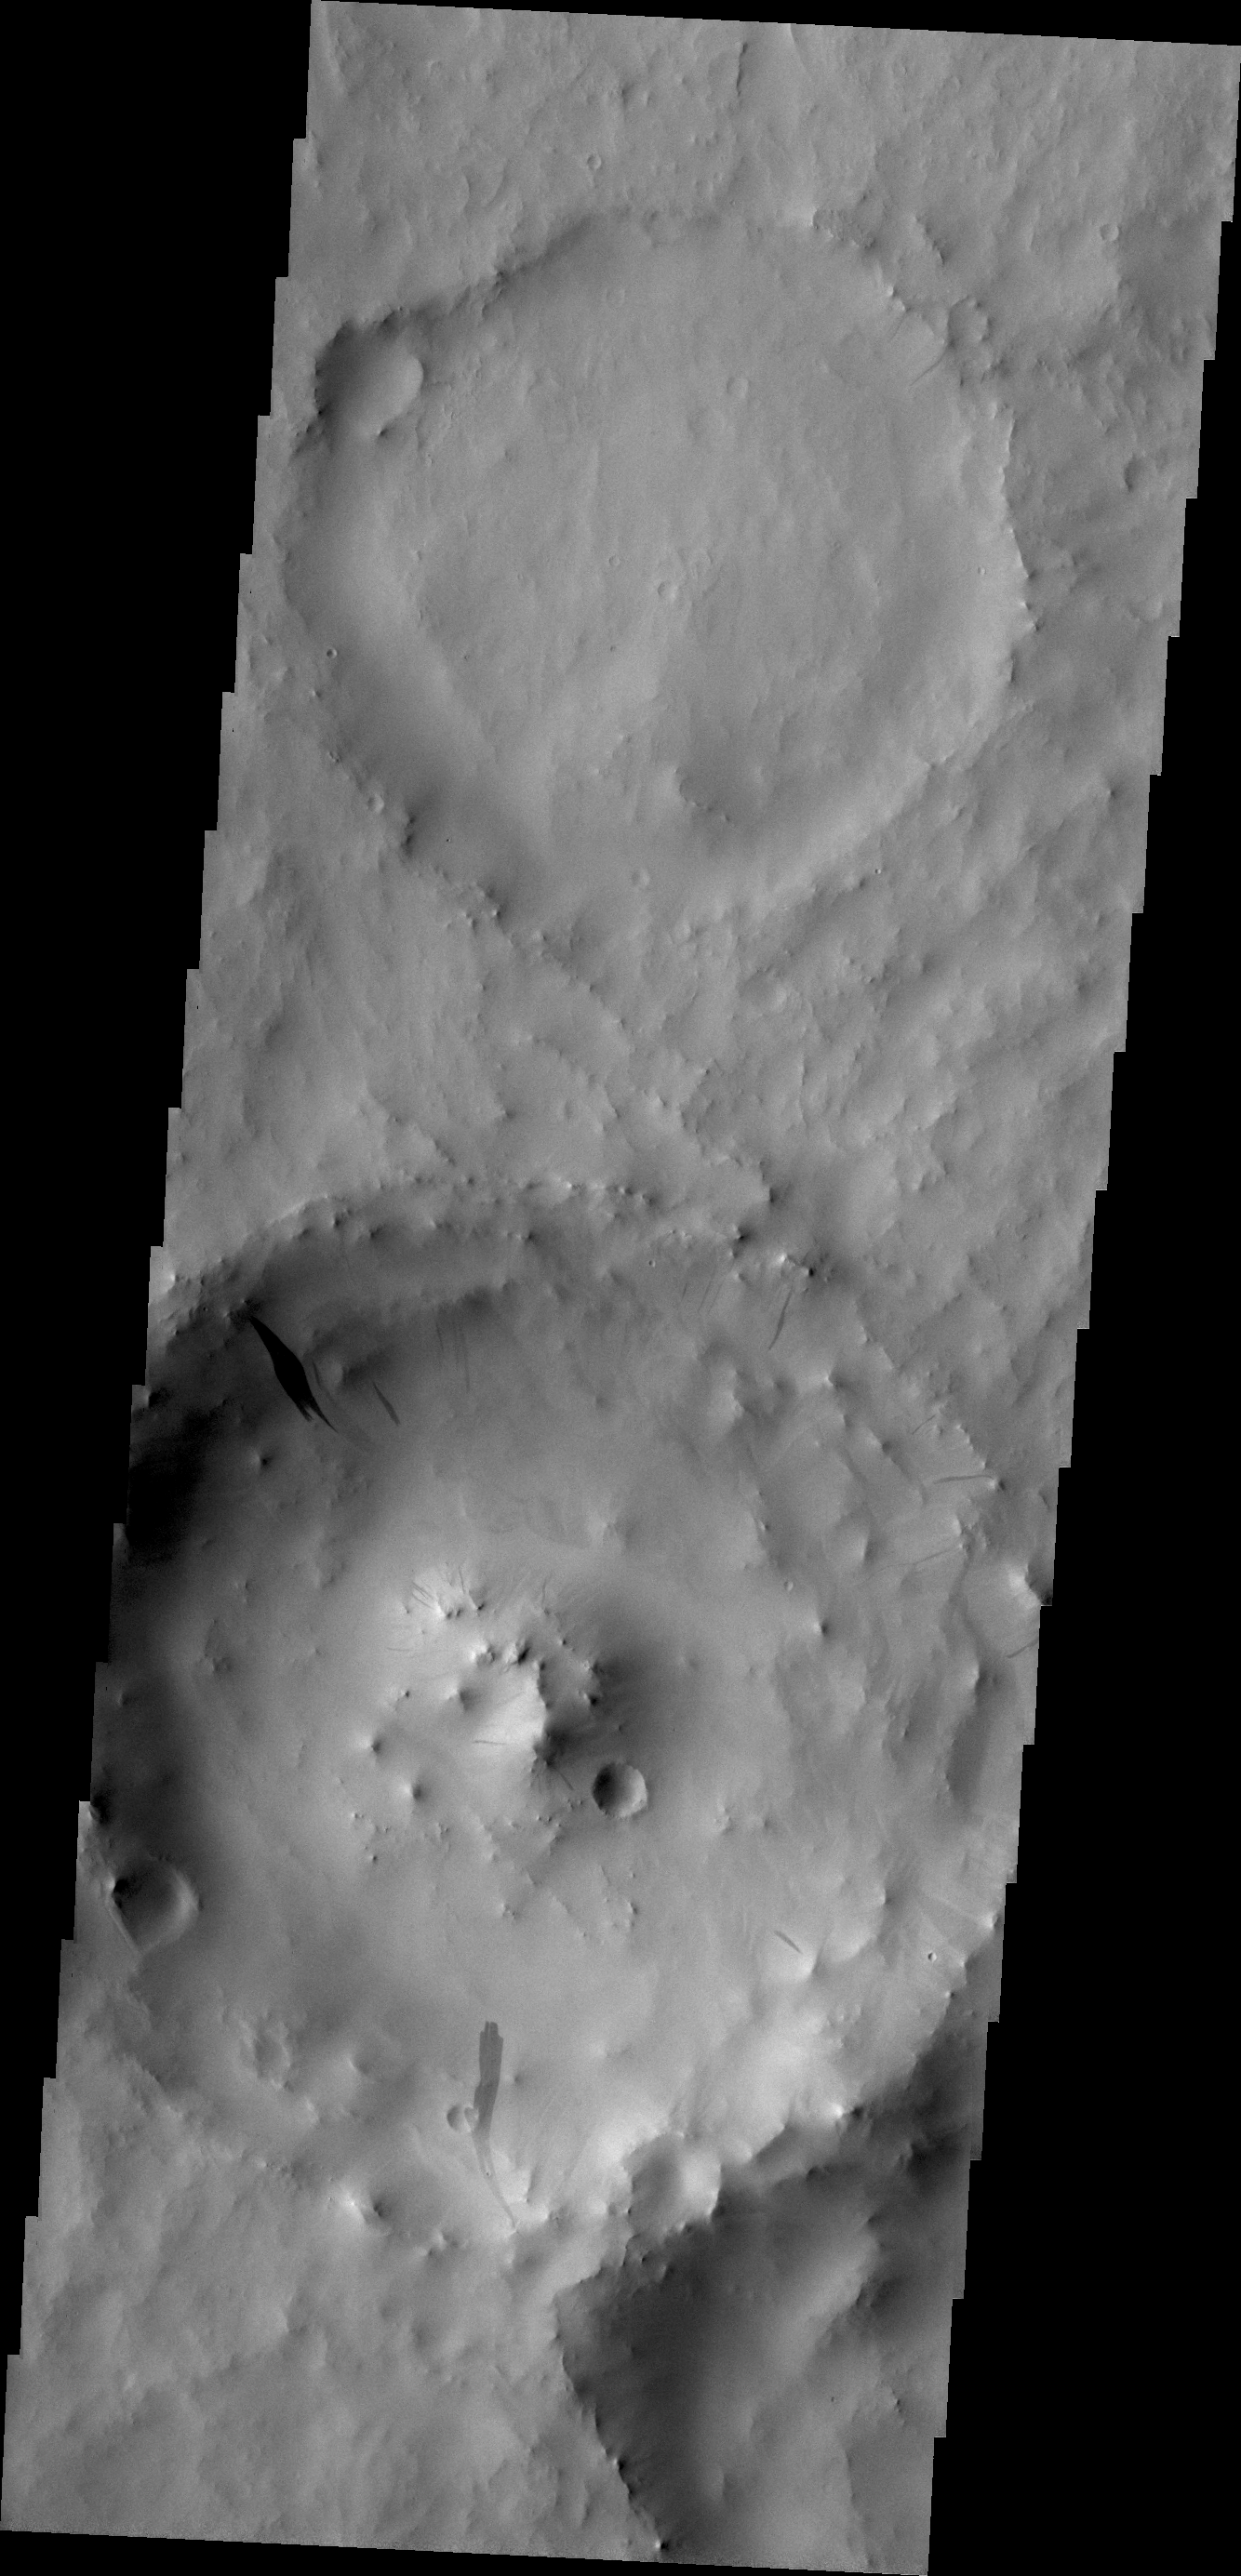

Dark Slope Streak

Dark slope streaks, like the ones in this unnamed crater in Terra Sabaea, are believed to be formed when surface dust is displaced and the darker rock below is exposed. Rocks falling due to gravity likely formed these streaks.

Credit: NASA/JPL/ASU